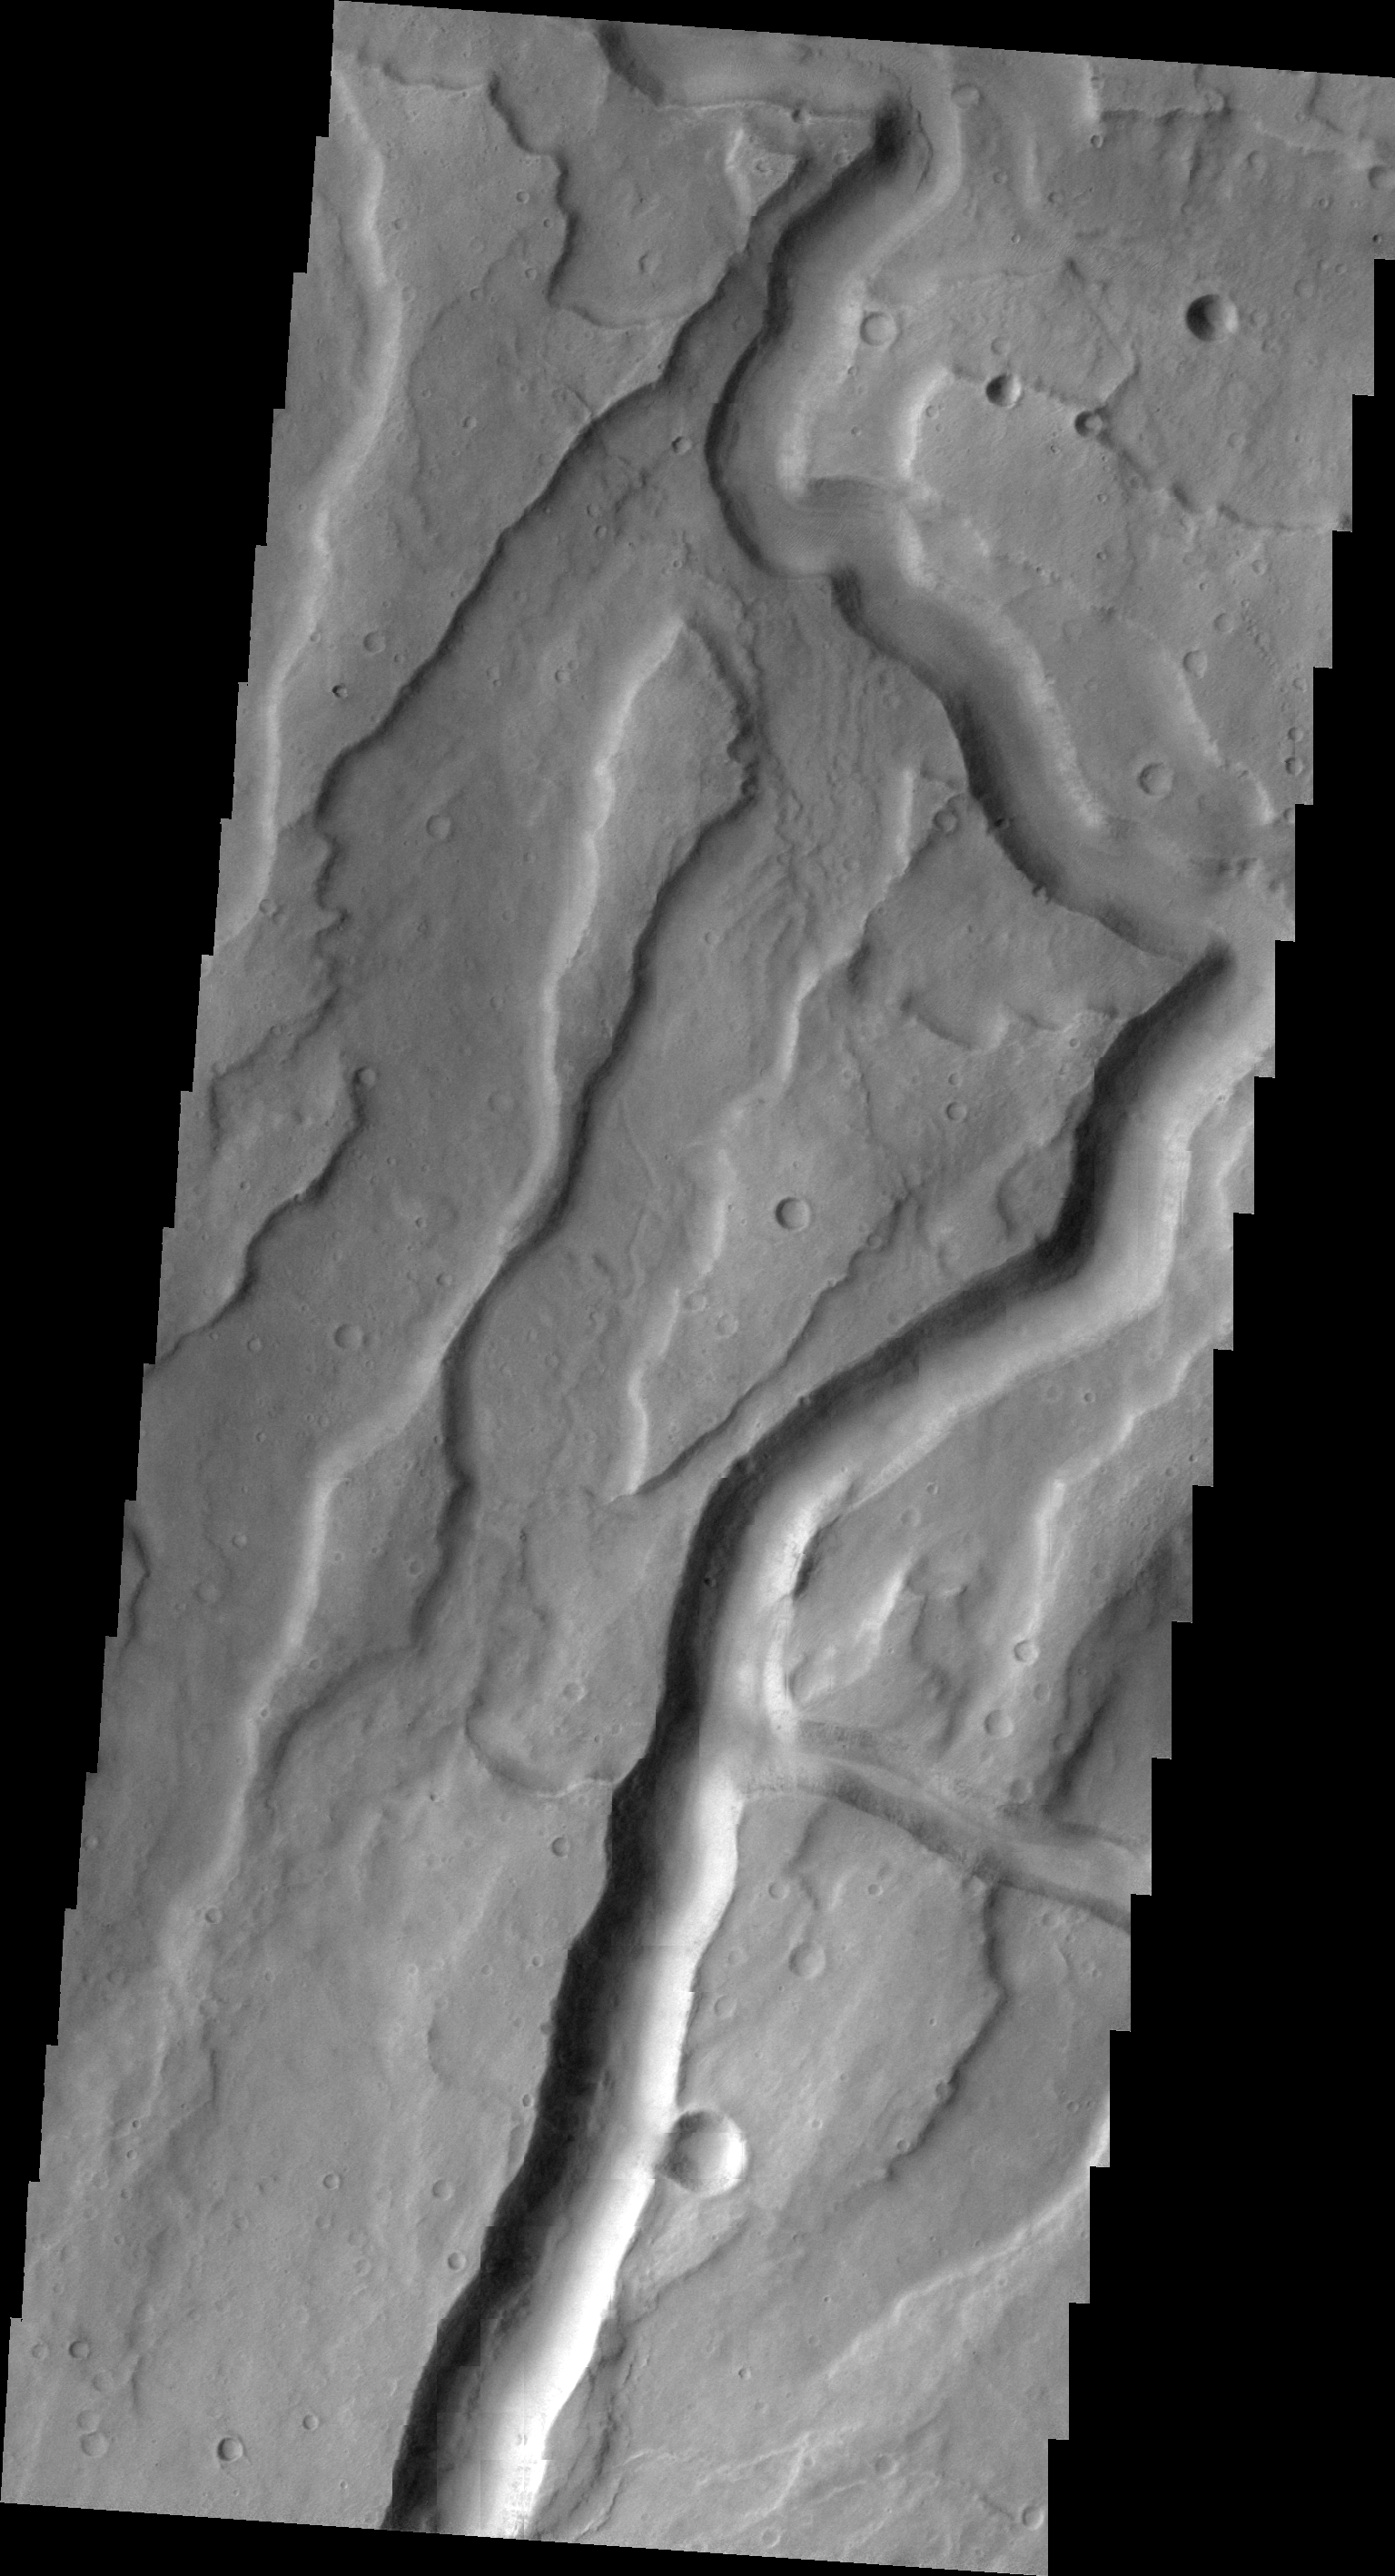

Tyrrhena Fossae

The deepest channel in this VIS image is called Tyrrhena Fossae, a large channel feature on the northern flank of Tyrrhena Mons.

Image information: VIS instrument. Latitude -20.4N, Longitude 107.2E. 22 meter/pixel resolution.

Please see the THEMIS Data Citation Note for details on crediting THEMIS images.

Note: this THEMIS visual image has not been radiometrically nor geometrically calibrated for this preliminary release. An empirical correction has been performed to remove instrumental effects. A linear shift has been applied in the cross-track and down-track direction to approximate spacecraft and planetary motion. Fully calibrated and geometrically projected images will be released through the Planetary Data System in accordance with Project policies at a later time.

NASA’s Jet Propulsion Laboratory manages the 2001 Mars Odyssey mission for NASA’s Office of Space Science, Washington, D.C. The Thermal Emission Imaging System (THEMIS) was developed by Arizona State University, Tempe, in collaboration with Raytheon Santa Barbara Remote Sensing. The THEMIS investigation is led by Dr. Philip Christensen at Arizona State University. Lockheed Martin Astronautics, Denver, is the prime contractor for the Odyssey project, and developed and built the orbiter. Mission operations are conducted jointly from Lockheed Martin and from JPL, a division of the California Institute of Technology in Pasadena.

Credit: NASA/JPL/ASU